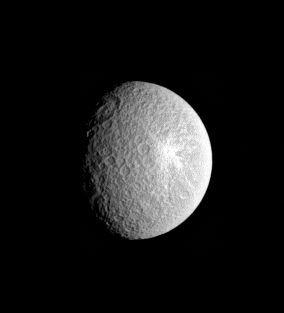

Crater Contrast

Rhea’s distinctive bright and relatively fresh-rayed crater lies in stark contrast to the large, round basin which sits along the terminator (the boundary between day and night) in this unmagnified view.

Rhea (1,528 kilometers, or 949 miles across) is Saturn’s second-largest moon.

North on Rhea is up and rotated about 15 degrees to the left. The sunlit terrain shown here is on the moon’s leading hemisphere.

The image was taken in visible light with the Cassini spacecraft narrow-angle camera on Aug. 31, 2005, at a distance of approximately 1.6 million kilometers (1 million miles) from Rhea and at a Sun-Rhea-spacecraft, or phase, angle of 52 degrees. The image scale is 10 kilometers (6 miles) per pixel.

The Cassini-Huygens mission is a cooperative project of NASA, the European Space Agency and the Italian Space Agency. The Jet Propulsion Laboratory, a division of the California Institute of Technology in Pasadena, manages the mission for NASA’s Science Mission Directorate, Washington, D.C. The Cassini orbiter and its two onboard cameras were designed, developed and assembled at JPL. The imaging operations center is based at the Space Science Institute in Boulder, Colo.

Credit: NASA/JPL/Space Science Institute